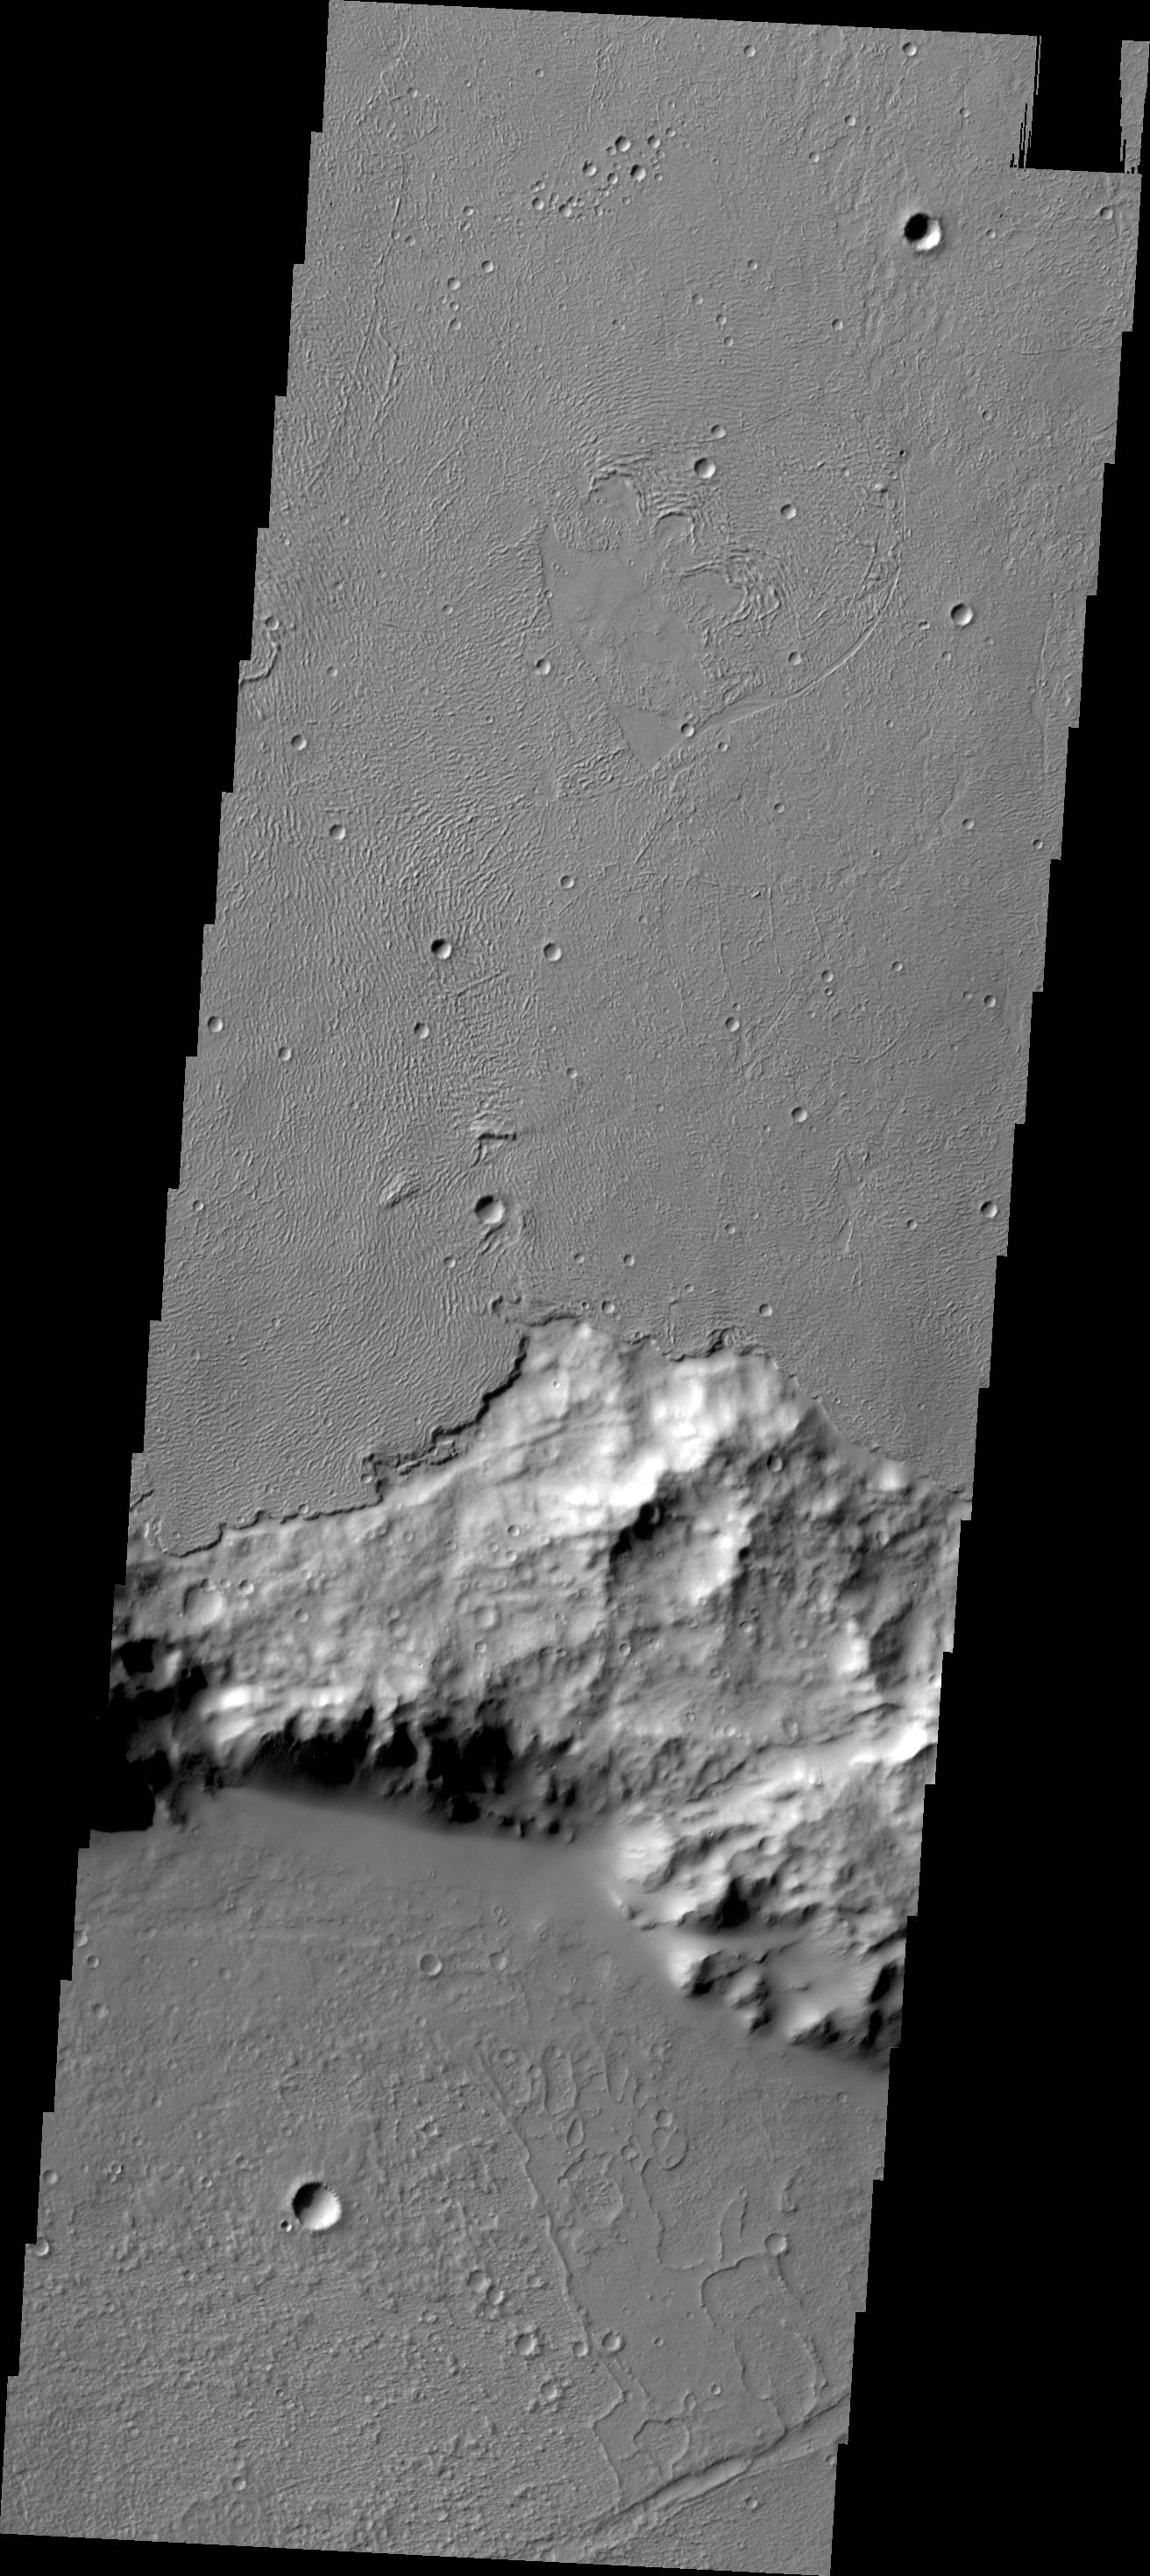

Relative Age

In some regions of Mars the relative ages of different materials can be determined. One example is shown in this VIS image. Here the younger lava flows of Daedalia Planum are on top of the older Terra Sirenum materials. The crater rim of older material is inundated by the younger flows.

Credit: NASA/JPL/ASU